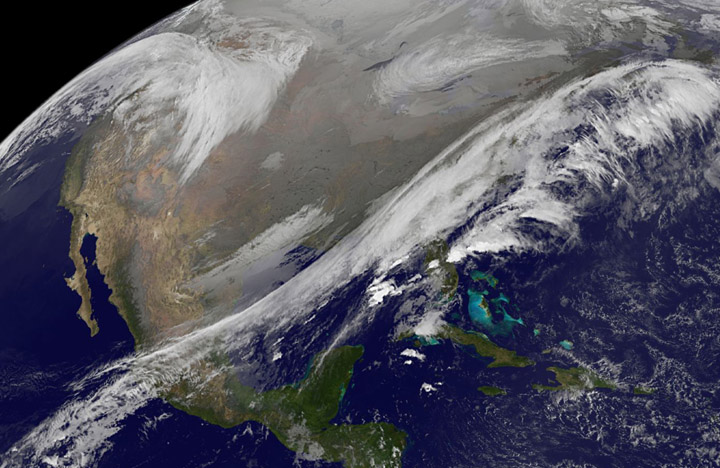

Satellite Views Early Thanksgiving Travel Trouble Areas in U.S.

This NOAA's GOES satellite infrared image taken on Nov. 25 at 11:45 UTC (6:45 a.m. EST) shows two main weather systems over the U.S. this Thursday, November 27, NOAA's GOES-East and GOES-West satellites are keeping a weather eye out for storms that may affect early travelers. In an image from Nov. 25, the satellites show an active weather pattern is in place for travelers across the central and eastern U.S. NOAA's GOES-East satellite provides visible and infrared images over the eastern U.S. and the Atlantic Ocean, while NOAA's GOES-West satellite covers the western U.S. and Pacific Ocean from its fixed orbit in space. Data from both satellites were combined at NASA's GOES Project to create a full view of the U.S. on Nov. 25 at 11:45 UTC (6:45 a.m. EST). The image shows clouds associated with cold front stretching from the Gulf of Mexico over northern Florida and along the U.S. East coast to eastern Canada. Clouds associated with another area of low pressure are in the northern Rockies and northwestern U.S. To create the image, NASA/NOAA's GOES Project takes the cloud data from NOAA's GOES-East satellite and overlays it on a true-color image of land and ocean created by data from the Moderate Resolution Imaging Spectroradiometer, or MODIS, instrument that flies aboard NASA's Aqua and Terra satellites. Together, those data created the entire picture of the storm and show its movement. After the storm system passes, the snow on the ground becomes visible. NOAA's National Weather Service Weather Prediction Center said "a storm system will develop off the coast of the Carolinas early Wednesday (Nov. 25) and strengthen as it moves rapidly up the East Coast Wednesday into early Thursday (Nov. 26). Heavy snow is likely to begin in the central Appalachians early Wednesday morning, spreading northeast through the interior Mid-Atlantic into New England by Wednesday night. Winter Storm Watches are in effect for these areas." For travelers in the western U.S., the Northern Rocky Mountains are expected to receive more snow from the north side of a stationary frontal boundary. South of the boundary rain showers will affect the lower valley. The National Weather Service calls for cold weather to continue in the northern Plains and Upper Midwest as a Canadian surface high pressure rules the weather. The U.S. Southwest will experience nice weather for mid-week. In the Pacific Northwest, the National Weather Service noted that a warm front will bring rain, heavy at times, to the Cascades today and tonight. There will be a break in the heavier rains on Wednesday, then another period of heavy rain for the Cascades Wednesday night through Friday morning as a cold front slowly drags through the area. NOAA's GOES satellites provide the kind of continuous monitoring necessary for intensive data analysis. Geostationary describes an orbit in which a satellite is always in the same position with respect to the rotating Earth. This allows GOES to hover continuously over one position on Earth's surface, appearing stationary. As a result, GOES provide a constant vigil for the atmospheric triggers for severe weather conditions such as tornadoes, flash floods, hail storms and hurricanes.

Credit: NASA/NOAA GOES Project As the U.S. Thanksgiving holiday approaches